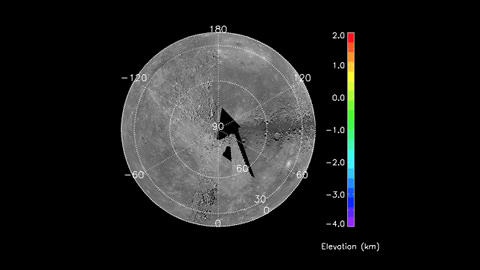

Movie of MLA Coverage to Date

This movie shows the MLA profiles acquired between 29 March and 24 May. Elevation along track (relative to a sphere of radius 2,440 km) is shown by the color scale. Note the broad area of generally low elevations in Mercury s north polar region. The total range in elevation measured by MLA to date is more than 9 km. Orthographic projection centered on the north pole; the outmost circle corresponds to Mercury’s equator.

The MESSENGER spacecraft is the first ever to orbit the planet Mercury, and the spacecraft’s seven scientific instruments and radio science investigation are unraveling the history and evolution of the Solar System’s innermost planet. Visit the Why Mercury? section of this website to learn more about the key science questions that the MESSENGER mission is addressing.

Date Presented: June 16, 2011, at a NASA press conference
Instrument: Mercury Laser Altimeter (MLA)

These images are from MESSENGER, a NASA Discovery mission to conduct the first orbital study of the innermost planet, Mercury. For information regarding the use of images, see the MESSENGER image use policy.

Credit: NASA/Johns Hopkins University Applied Physics Laboratory/Carnegie Institution of Washington